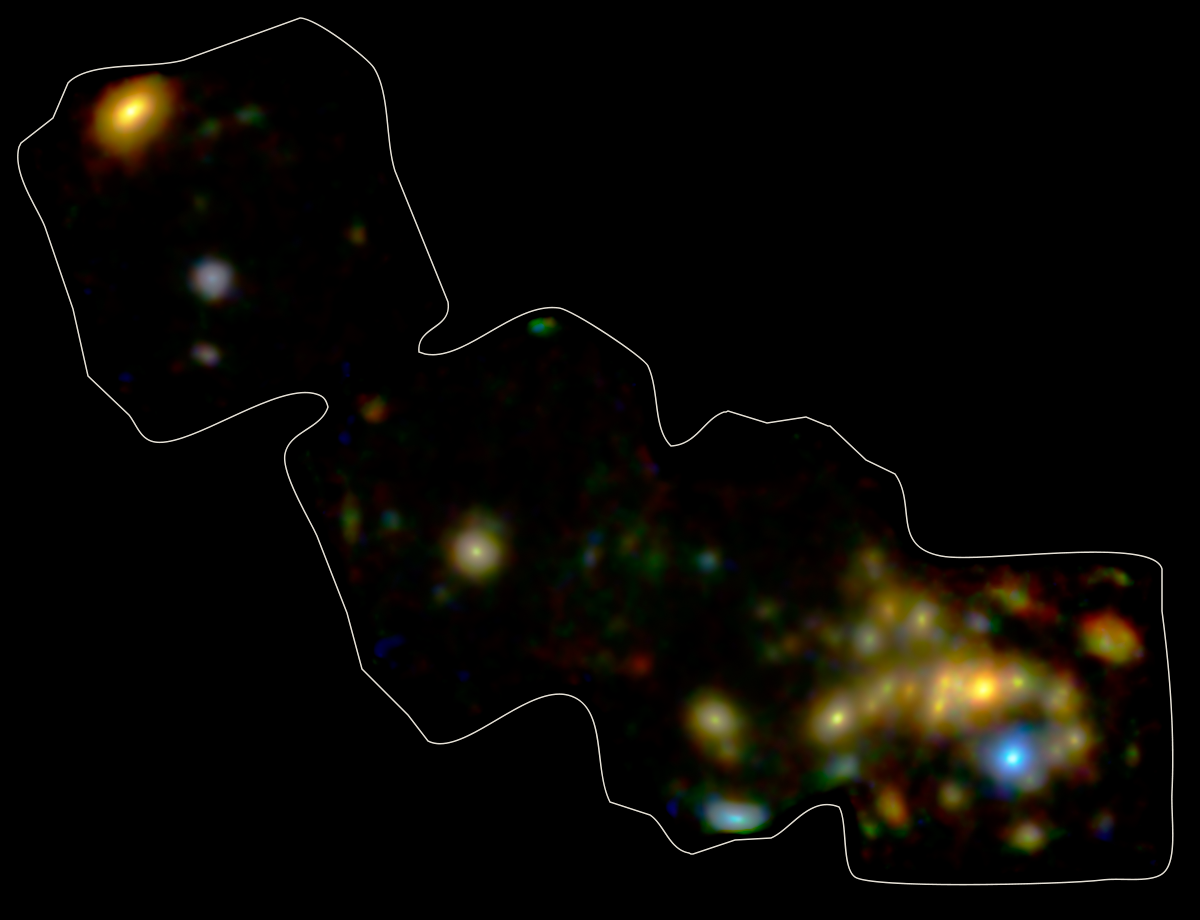

NuSTAR's View of Andromeda

NASA's Nuclear Spectroscope Telescope Array, or NuSTAR, has imaged a swath of the Andromeda galaxy -- the nearest large galaxy to our own Milky Way galaxy.

NuSTAR's view of Andromeda shows high-energy X-rays coming mostly from X-ray binaries, which are pairs of stars in which one "dead" member feeds off its companion. The dead member of the pair is either a black hole or neutron star. NuSTAR can pick up even the faintest of these objects, providing a better understanding of their population, as a whole, in Andromeda. The findings ultimately help astronomers gather clues about similar objects in the very distant universe.

Credit: NASA/JPL-Caltech/GSFC